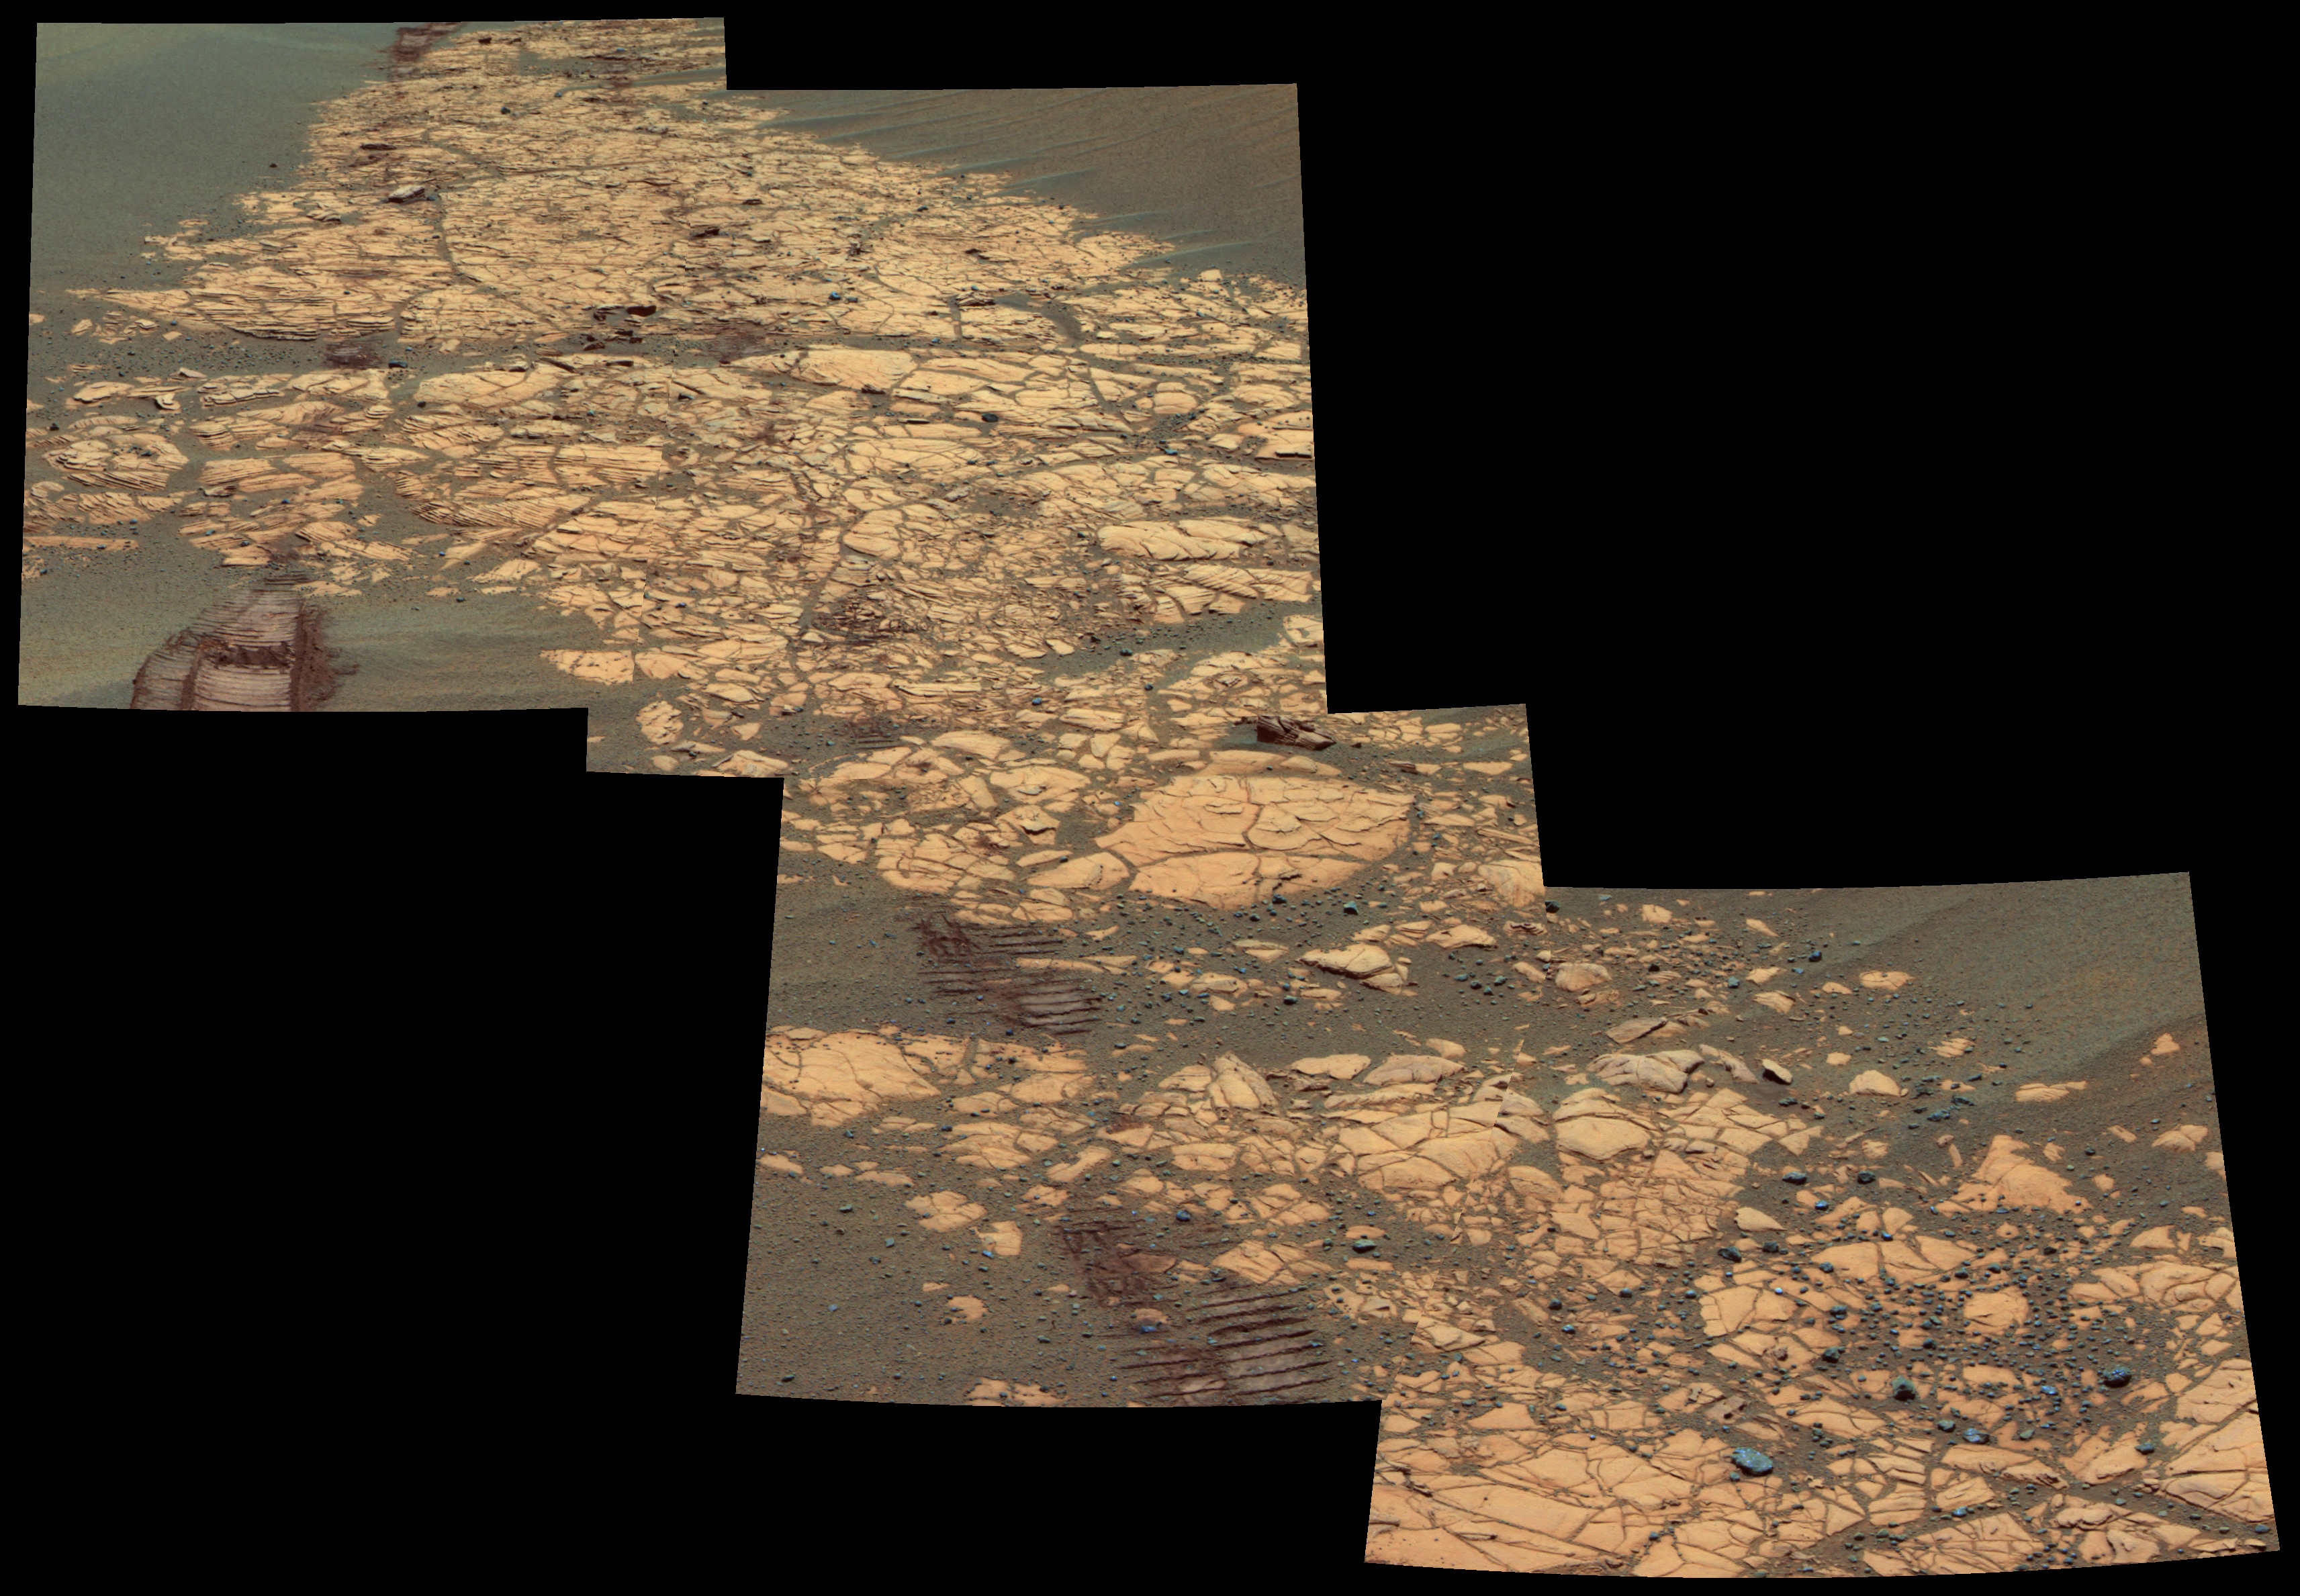

Paved Path for Opportunity

As NASA’s Mars Exploration Rover Opportunity continues a southward trek from “Erebus Crater” toward “Victoria Crater,” the terrain consists of large sand ripples and patches of flat-lying rock outcrops, as shown in this image. Whenever possible, rover planners keep Opportunity on the “pavement” for best mobility.

This false-color image mosaic was assembled using images acquired by the panoramic camera on Opportunity’s 784th sol (April 8, 2006) at about 11:45 a.m. local solar time. The camera used its 753-nanometer, 535-nanometer and 432-nanometer filters. This view shows a portion of the outcrop named “Bosque,” including rover wheel tracks, fractured and finely-layered outcrop rocks and smaller, dark cobbles littered across the surface.

Credit: NASA/JPL-Caltech/Cornell